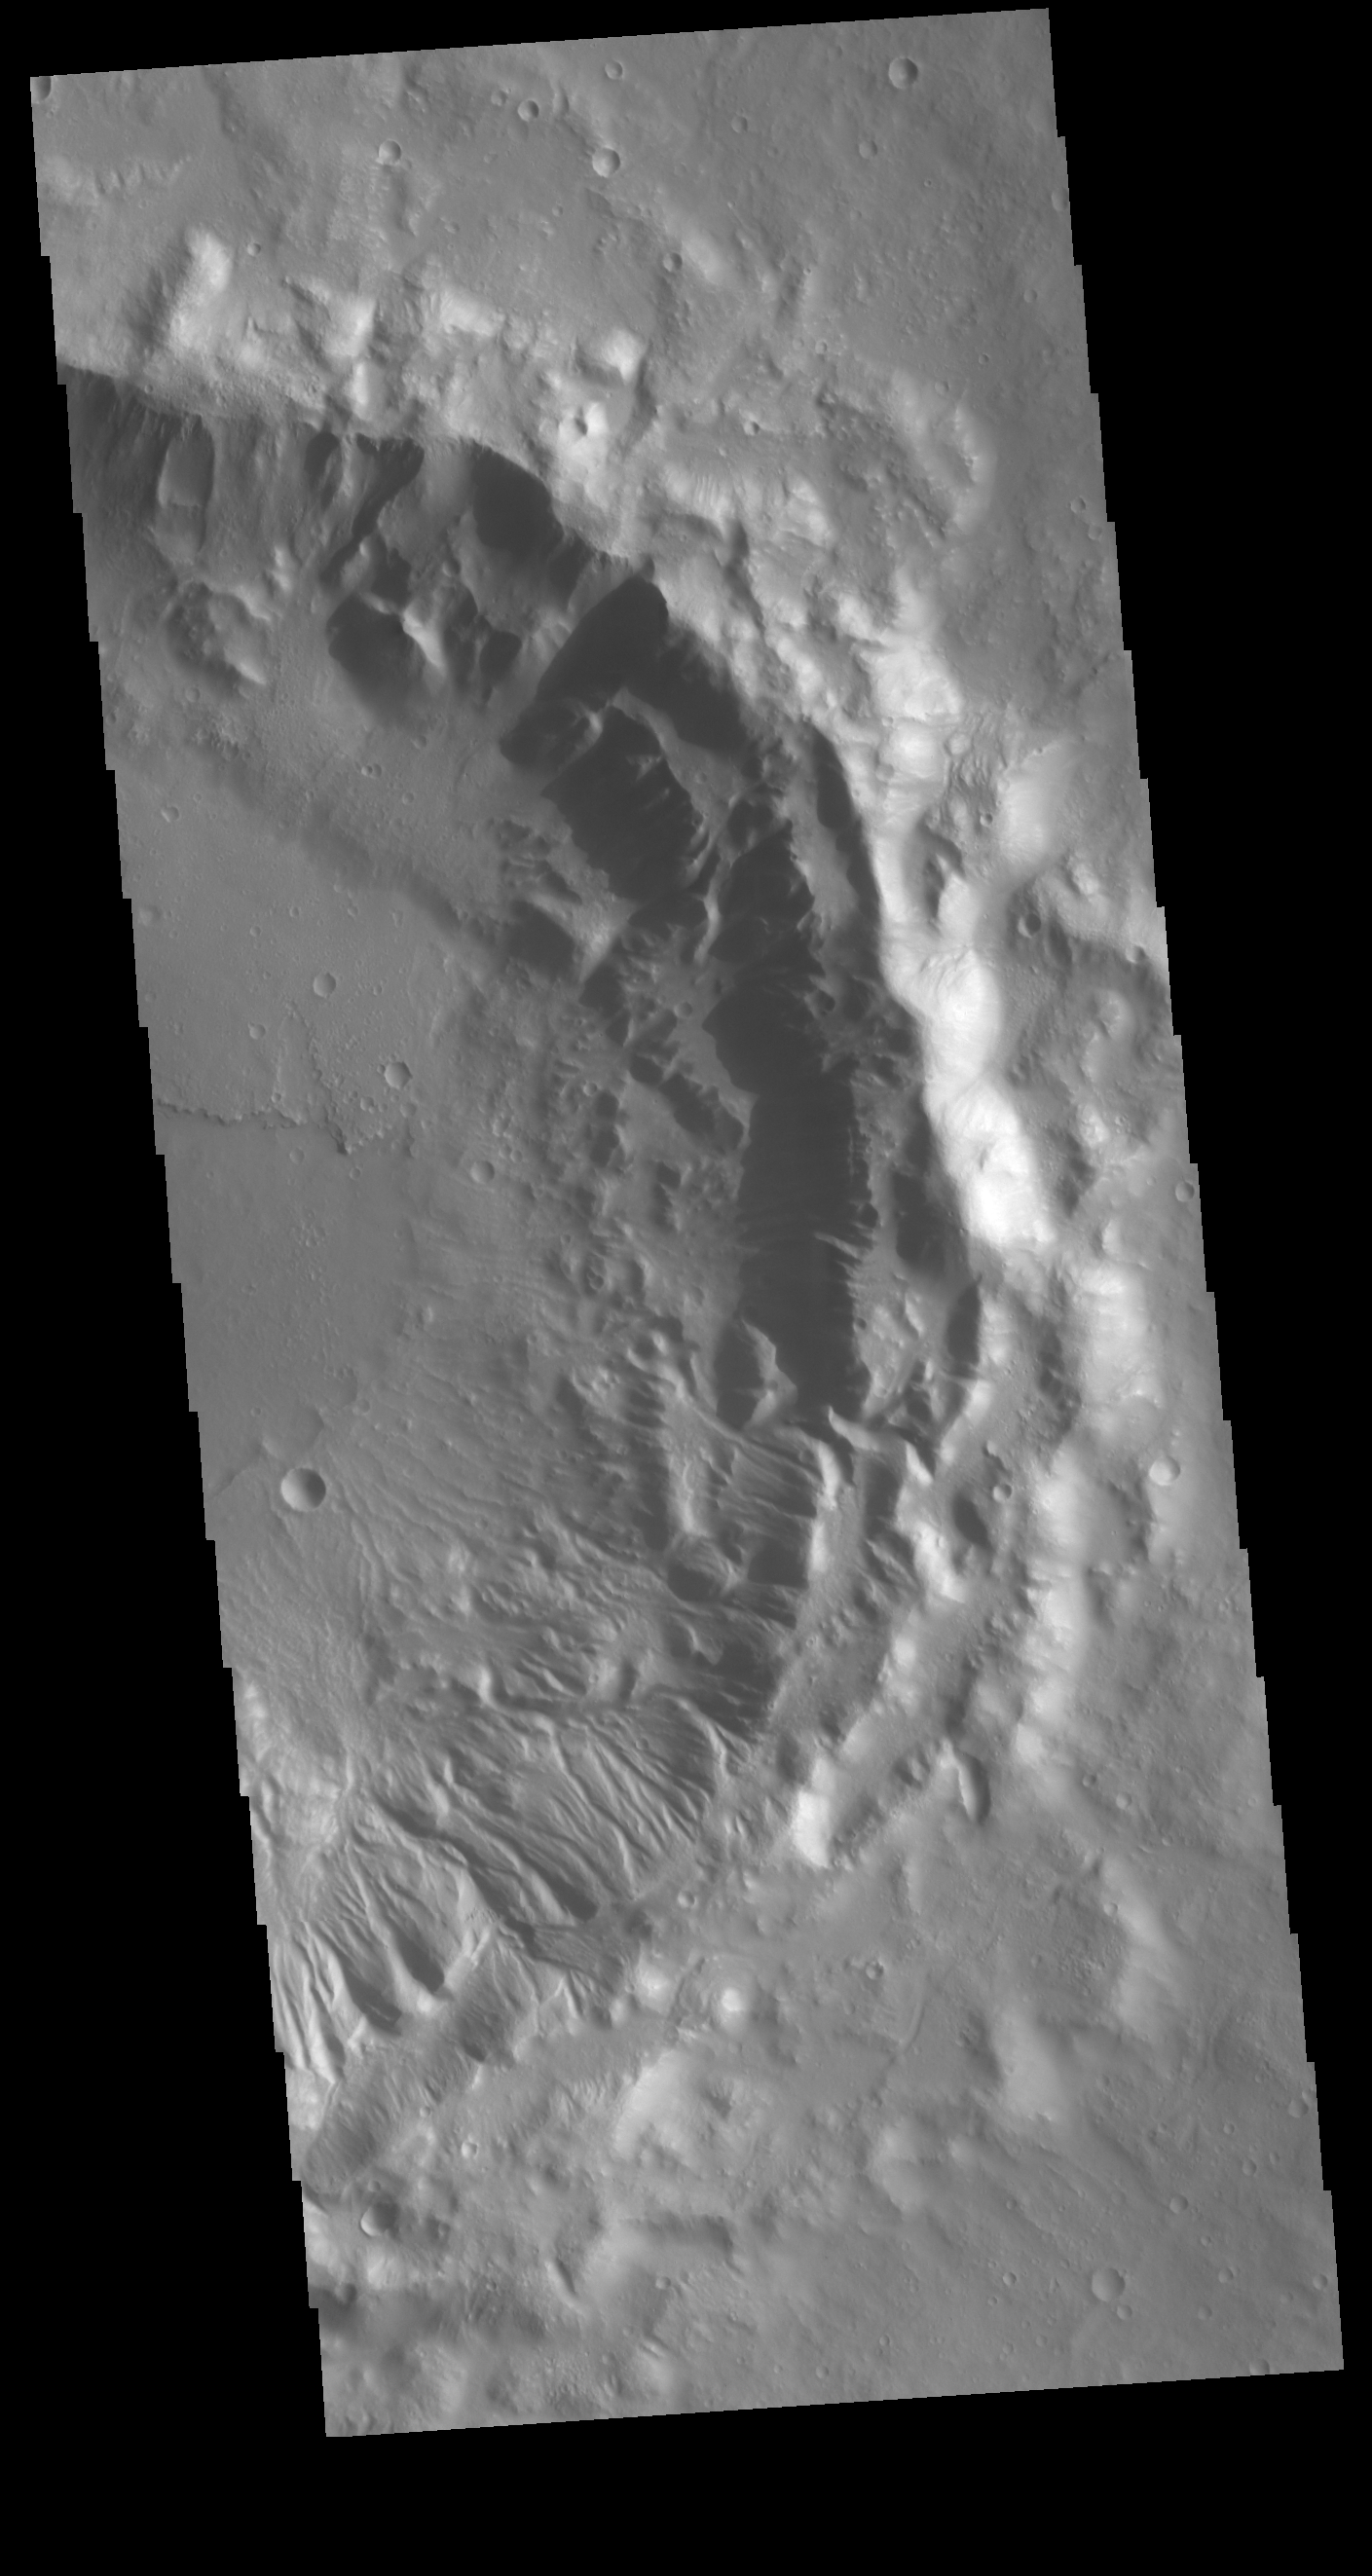

Crater Rim Channels

This VIS image shows half of an unnamed crater in southern Tempe Terra. While channels dissect the entire inner rim, they are the most numerous along the southeastern rim.

Credit: NASA/JPL-Caltech/ASU